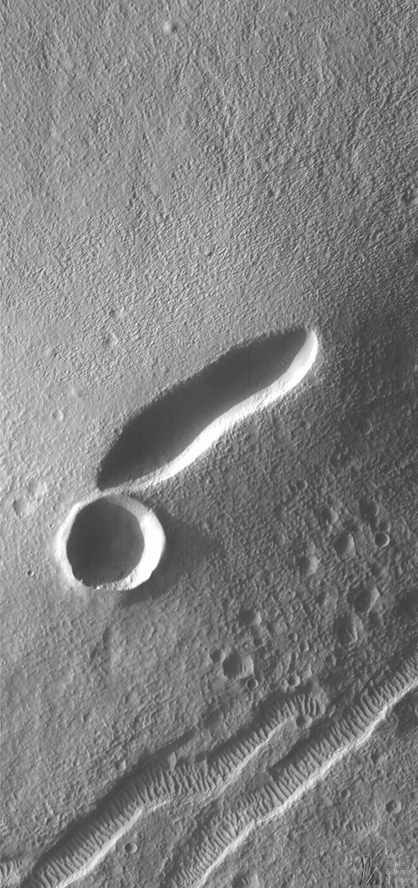

Small Volcano in Tempe Terra

Mars is famous for its giant volcanoes, such as Elysium Mons–observed by Mars Global Surveyor in July 1998–and the colossal Olympus Mons–3 times the height of Mt. Everest and as big as the U.S. state of Arizona. However, not all martian volcanoes are large. One of Mars Global Surveyor’s most recent pictures, indeed, highlights one of Mars’ tiniest volcanoes–a small “shield” volcano with a 2 kilometer (1.2 mile-) long depression at its summit.

The small volcano is located in the Tempe-Mareotis Fossae region of Tempe Terra (local context Viking 1 Orbiter image 627a28). Centered at 36.2°N, 85.1°W, this is one of many small volcanoes on Mars. The Mars Global Surveyor MOC image presented here is the first close-up view of one of these small volcanoes.

This volcano is similar in both shape and size to many of the small basalt shield volcanoes found on the Snake River Plain in southern Idaho, U.S.A. Other similar volcanic vents are found in Hawaii and Iceland. Basalt is the dark, iron- and magnesium-rich silicate rock found in places like the Snake River Plain, Hawaii, and Iceland. Basalt is also common on the floor of Earth’s oceans and on the flat plains of the Moon known as maria.

The volcano seen in this MOC image does not show many of the features generally found around volcanoes of this size on Earth. Instead of the lava flows and leveed channels found on Earth, we see only a faint pattern of subtle, somewhat sinuous ridges and troughs that are radial to the long, elliptical summit depression (or caldera). This pattern gives the surface of the volcano and its surroundings quite a rough appearance. Much of the appearance of this “sandpaper-like” texture appears to be unrelated to the volcano, but is instead an expression of the eroded regolith–“soil”–that covers the old lava flows. The MOC image suggests that a person hiking around on this small martian volcano would find the walk pretty difficult (especially in a spacesuit).

But what an exciting and fascinating walk that would be. Not only would one be able to look, and even hike down, into the 150 m (460 foot) deep caldera, but one could also inspect the spectacular, regularly-spaced ridges seen on the floors of nearby troughs (e.g., in the lower 1/3 of this MOC image). These ridges are formed by wind and are probably composed of a mixture of sand and granules–perhaps reworked cinders from ancient volcanic eruptions in the region. Some windblown ridges can also be seen in the shadows on the floor of the volcano’s linear caldera.

The MOC image was taken at 6:57 a.m. (PDT) on August 22, 1998, during the 506th orbit of Mars Global Surveyor as the spacecraft was nearing its 507th periapsis (closest point to the planet during the orbit). The local time (on Mars) was late in the afternoon–the Sun was only 10° above the horizon–equivalent to about 5:20 p.m.

Malin Space Science Systems and the California Institute of Technology built the MOC using spare hardware from the Mars Observer mission. MSSS operates the camera from its facilities in San Diego, CA. The Jet Propulsion Laboratory’s Mars Surveyor Operations Project operates the Mars Global Surveyor spacecraft with its industrial partner, Lockheed Martin Astronautics, from facilities in Pasadena, CA and Denver, CO.

Credit: NASA/JPL/Malin Space Science Systems